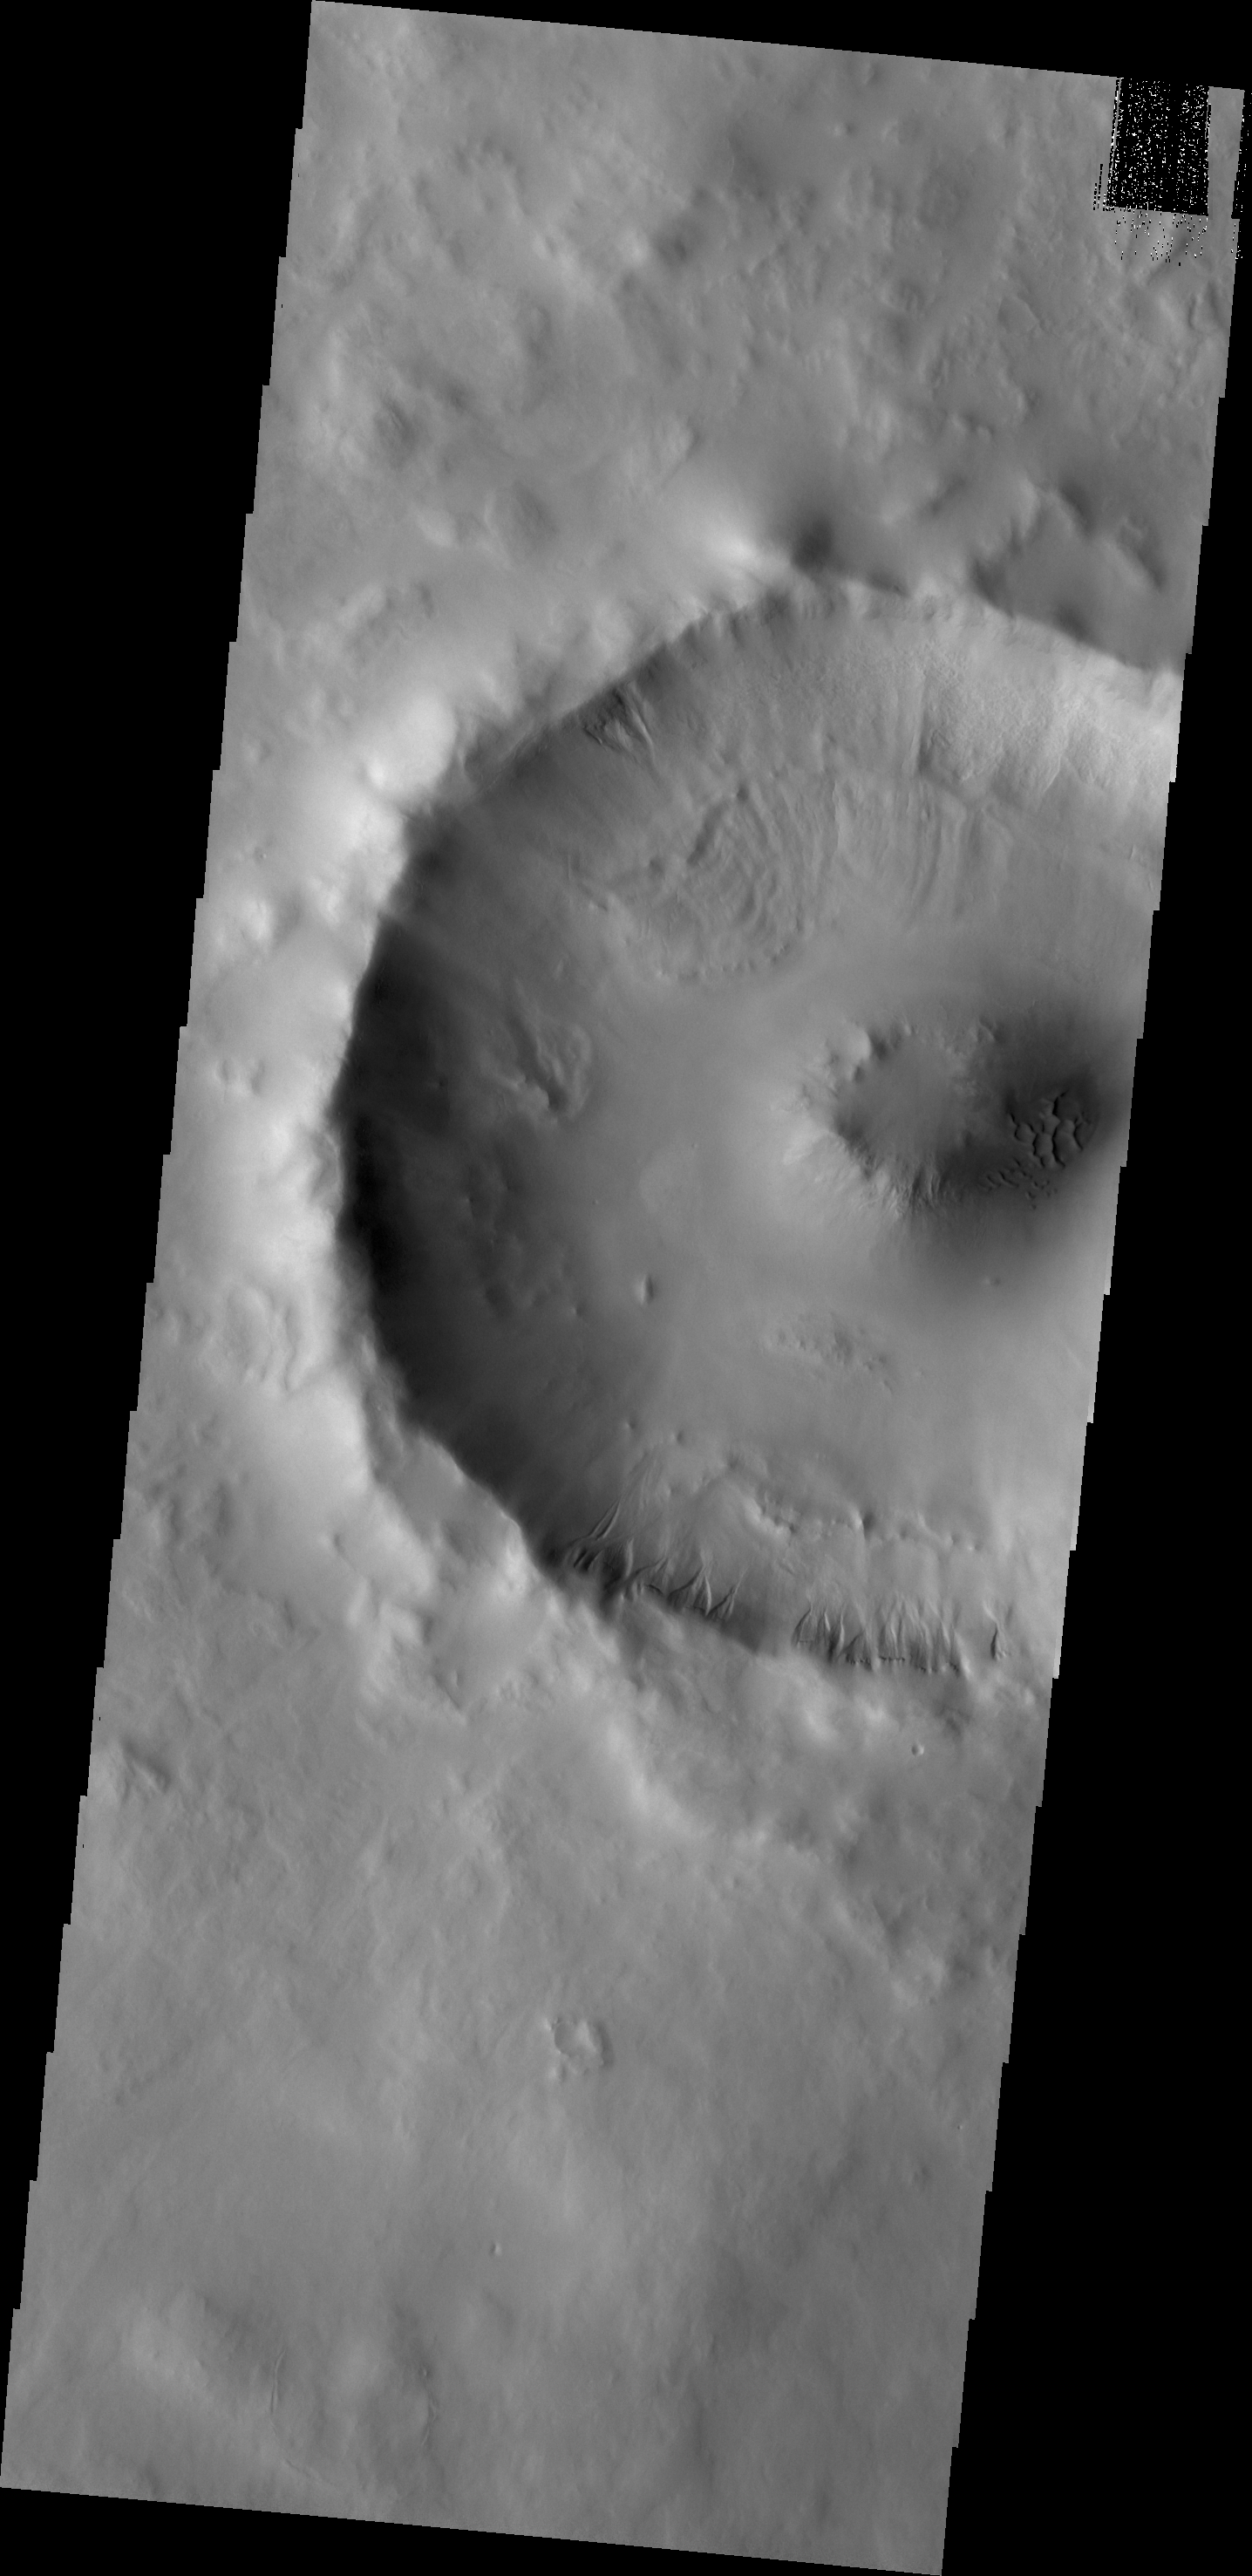

Gullies

Small gullies mark the rim of this unnamed crater in Utopia Planitia.

Credit: NASA/JPL/ASU